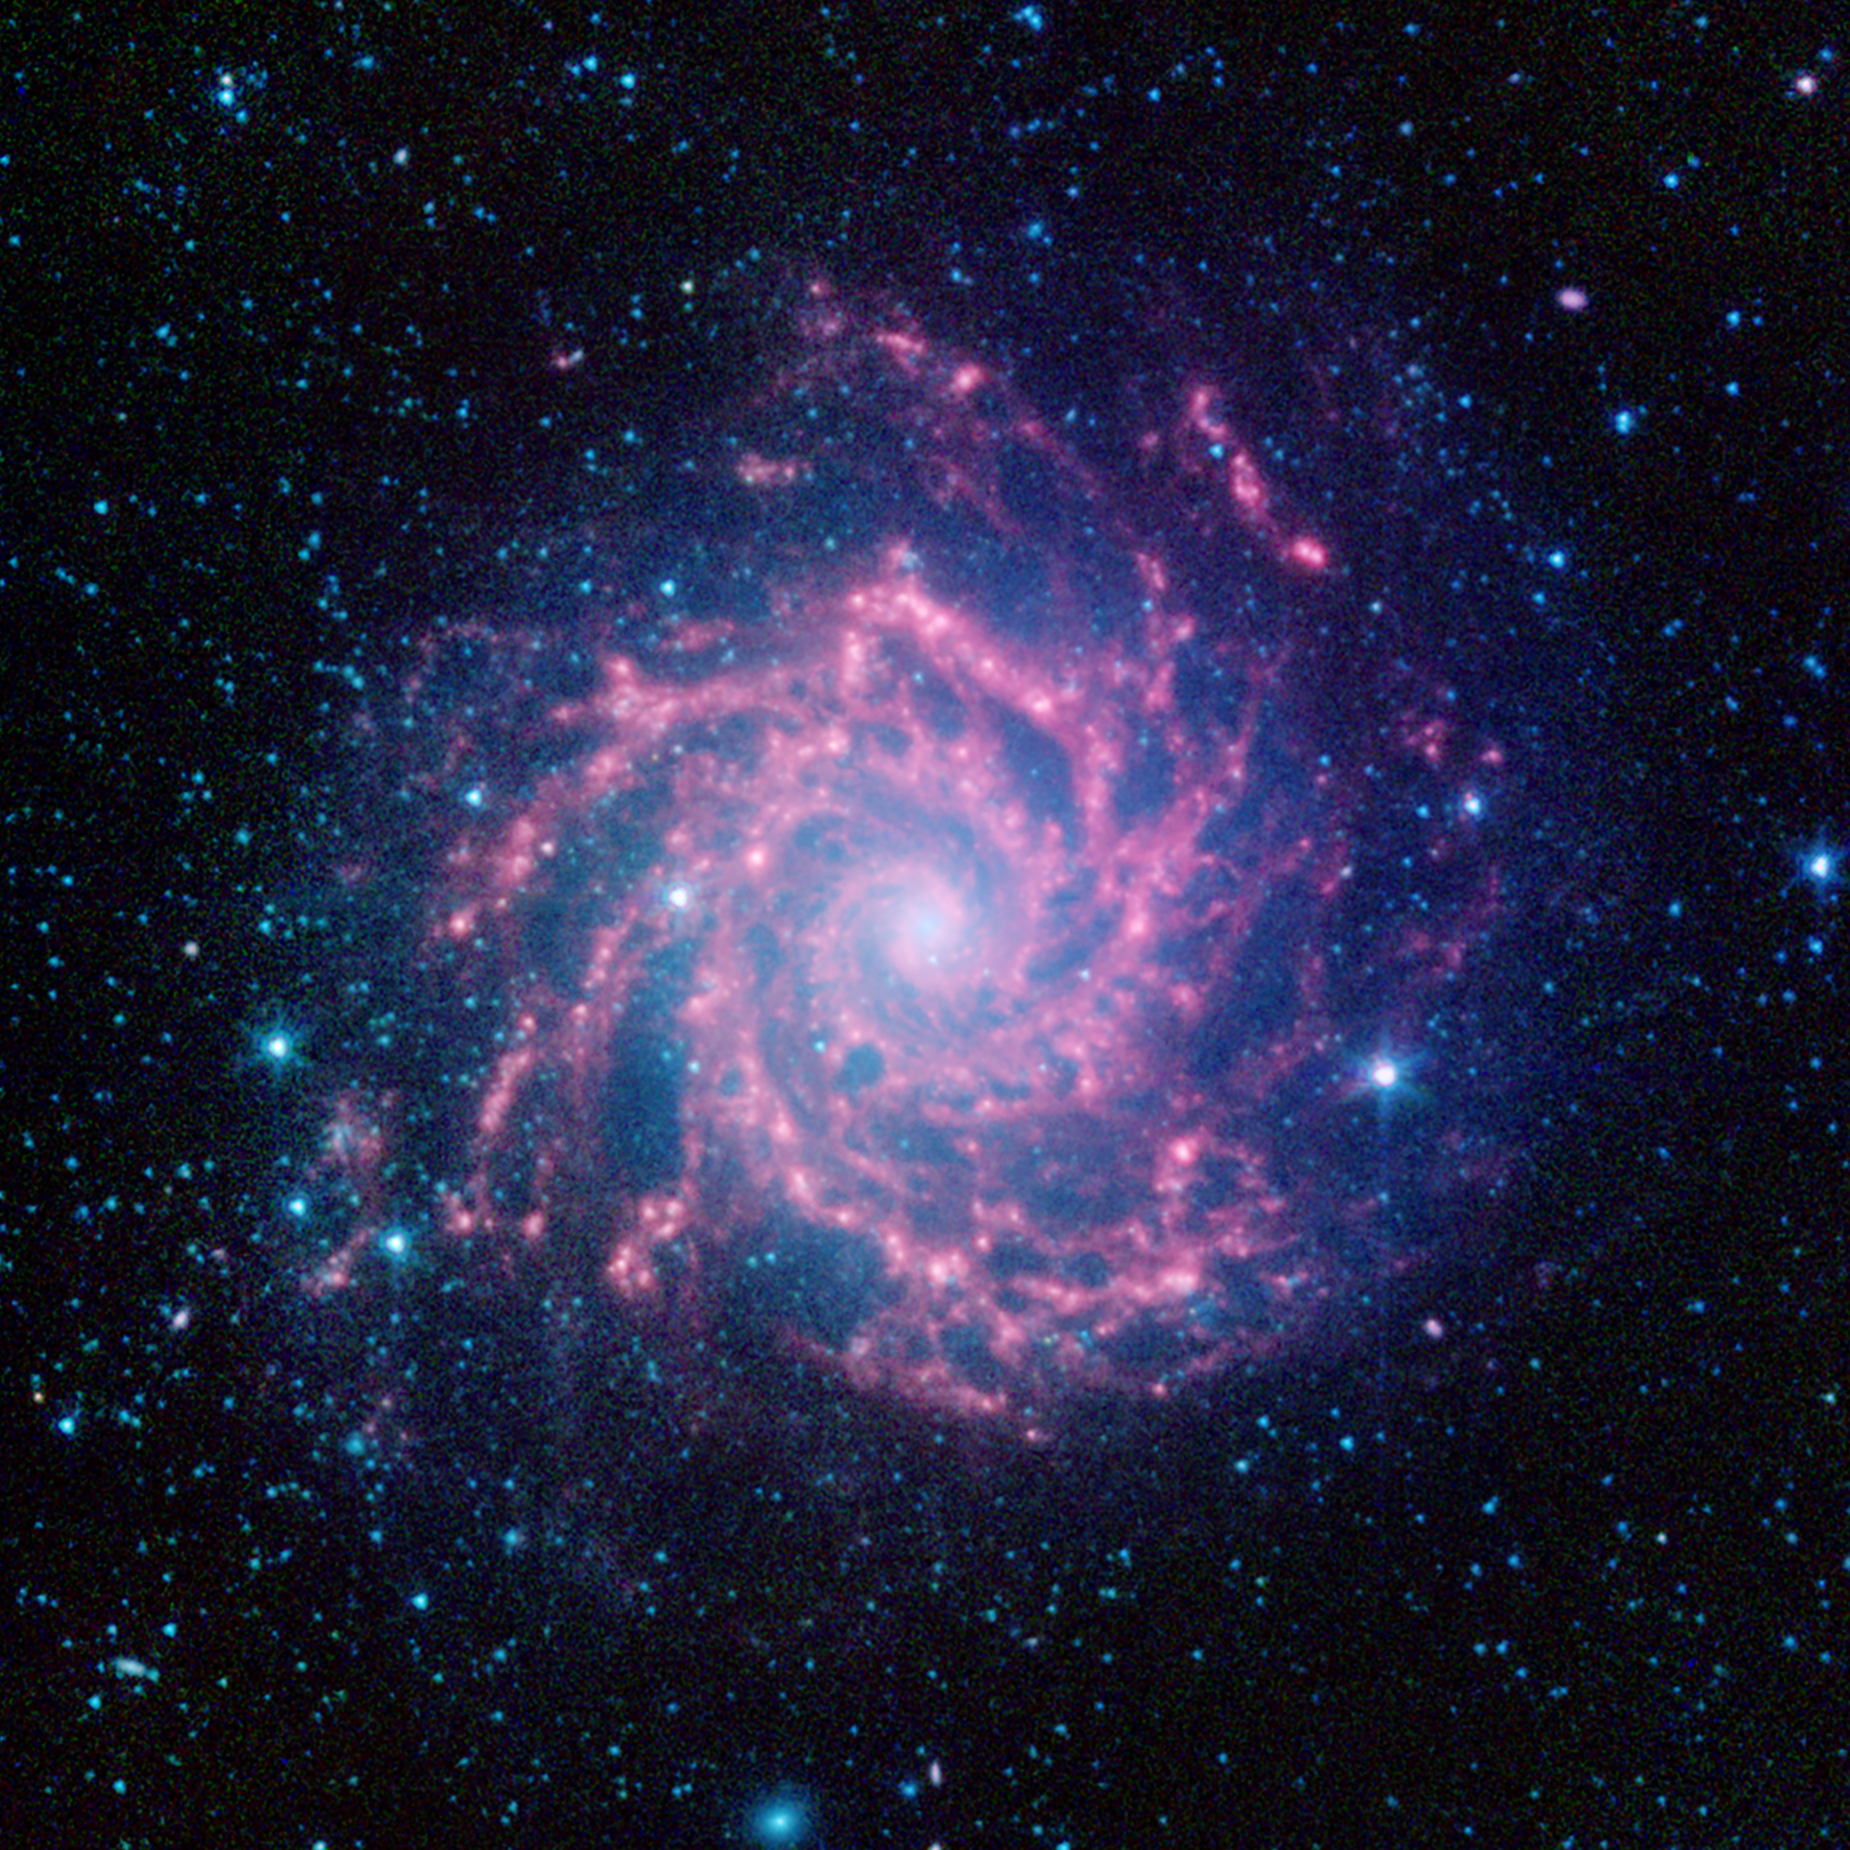

The Infrared Face of the Phantom Galaxy (M74)

Messier 74, also known as the Phantom Galaxy, is seen here in infrared light which showcases its sweeping spiral arms and star-forming regions. This image was created using archival data from NASA's Spitzer Space Telescope, revealing dust clouds that, in visible light, appear dark.

Messier 74 is an archetype of the "grand design" spiral galaxy and is nearly face-on to our view, providing a perfect view of its structure. In this infrared image, the light from stars appears blue, as stars are brightest at shorter wavelengths of infrared light and less visible at longer wavelengths. The dust clouds, which light up at longer wavelengths of light, are rendered as red.

Filamentary dust clouds are a feature of spiral arms, and help to trace regions where gas reaches higher densities and can lead to the formation of stars.

The galaxy is located in the Pisces constellation and is situated about 30 million light-years away. It has a visible diameter of approximately 10 arc minutes, which is about a third as wide as the full moon. However, its low surface brightness makes it too faint to be seen with the naked eye and makes it a challenging target even for small backyard telescopes.

In this image, infrared light at wavelengths of 3.6, 4.5, and 8.0 microns is displayed as blue, green, and red, respectively.

Credit: NASA/JPL-Caltech